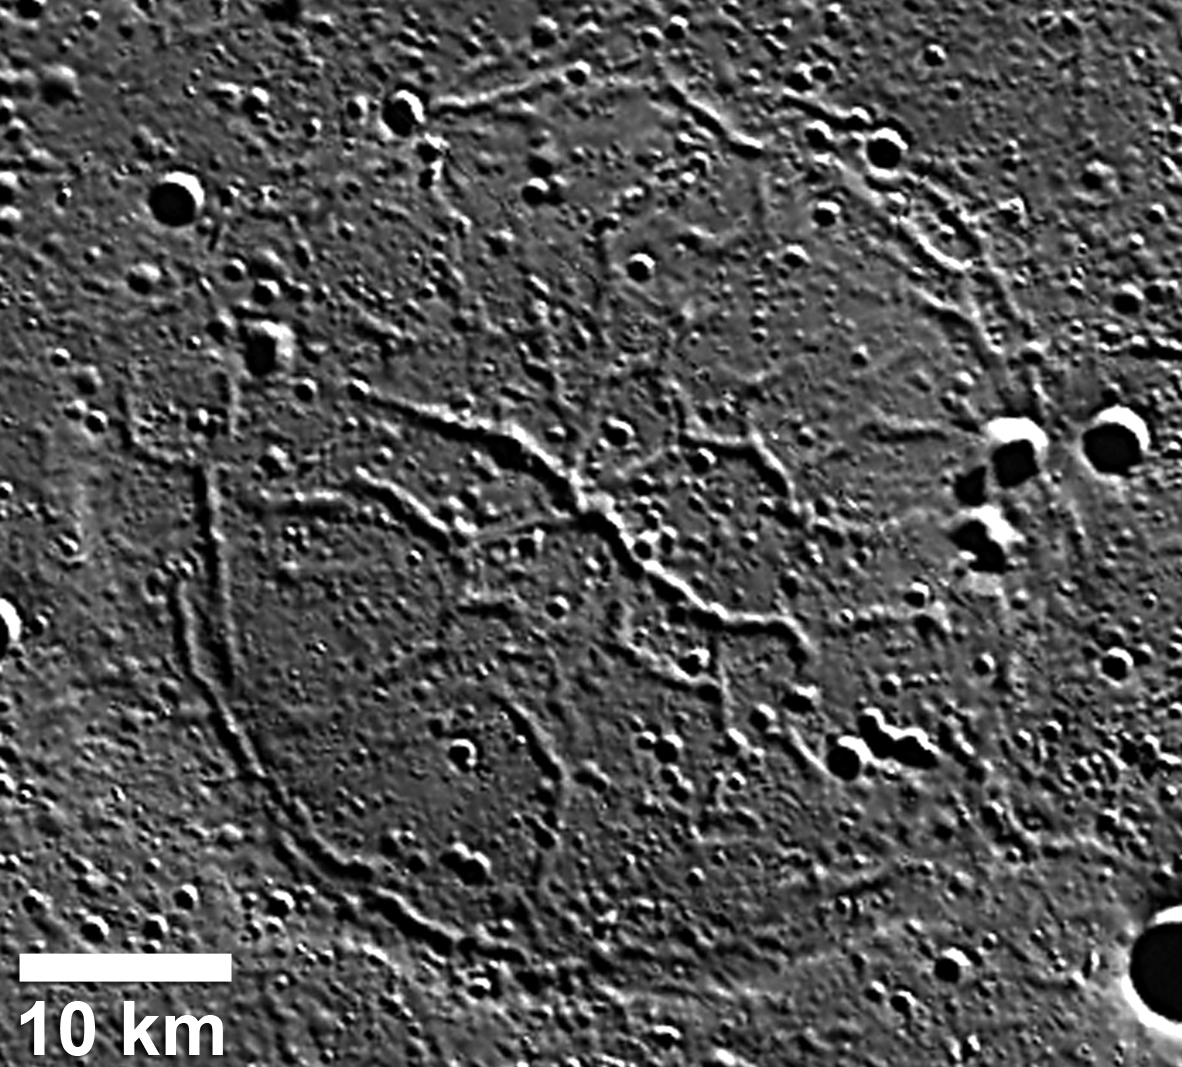

Graben in Goethe Basin

This image shows large graben in a ghost crater on the floor of the Goethe impact basin. The extensional troughs or graben are up to 2 km wide in this about 47-km-diameter ghost crater. Circumferentially oriented graben crosscut the bounding ridge ring. Read the full Mission News story for more details about a recently published scientific study of these unusual tectonic landforms.

Instrument: Mercury Dual Imaging System (MDIS)
Center Latitude: 81.2°
Center Longitude: 303.5° E
Scale: See 10-kilometer (6-mile) scale bar on image

The MESSENGER spacecraft is the first ever to orbit the planet Mercury, and the spacecraft’s seven scientific instruments and radio science investigation are unraveling the history and evolution of the Solar System’s innermost planet. Visit the Why Mercury? section of this website to learn more about the key science questions that the MESSENGER mission is addressing. During the one-year primary mission, MDIS acquired 88,746 images and extensive other data sets. MESSENGER is now in a year-long extended mission, during which plans call for the acquisition of more than 80,000 additional images to support MESSENGER’s science goals.

These images are from MESSENGER, a NASA Discovery mission to conduct the first orbital study of the innermost planet, Mercury. For information regarding the use of images, see the MESSENGER image use policy.

Credit: NASA/Johns Hopkins University Applied Physics Laboratory/Carnegie Institution of Washington